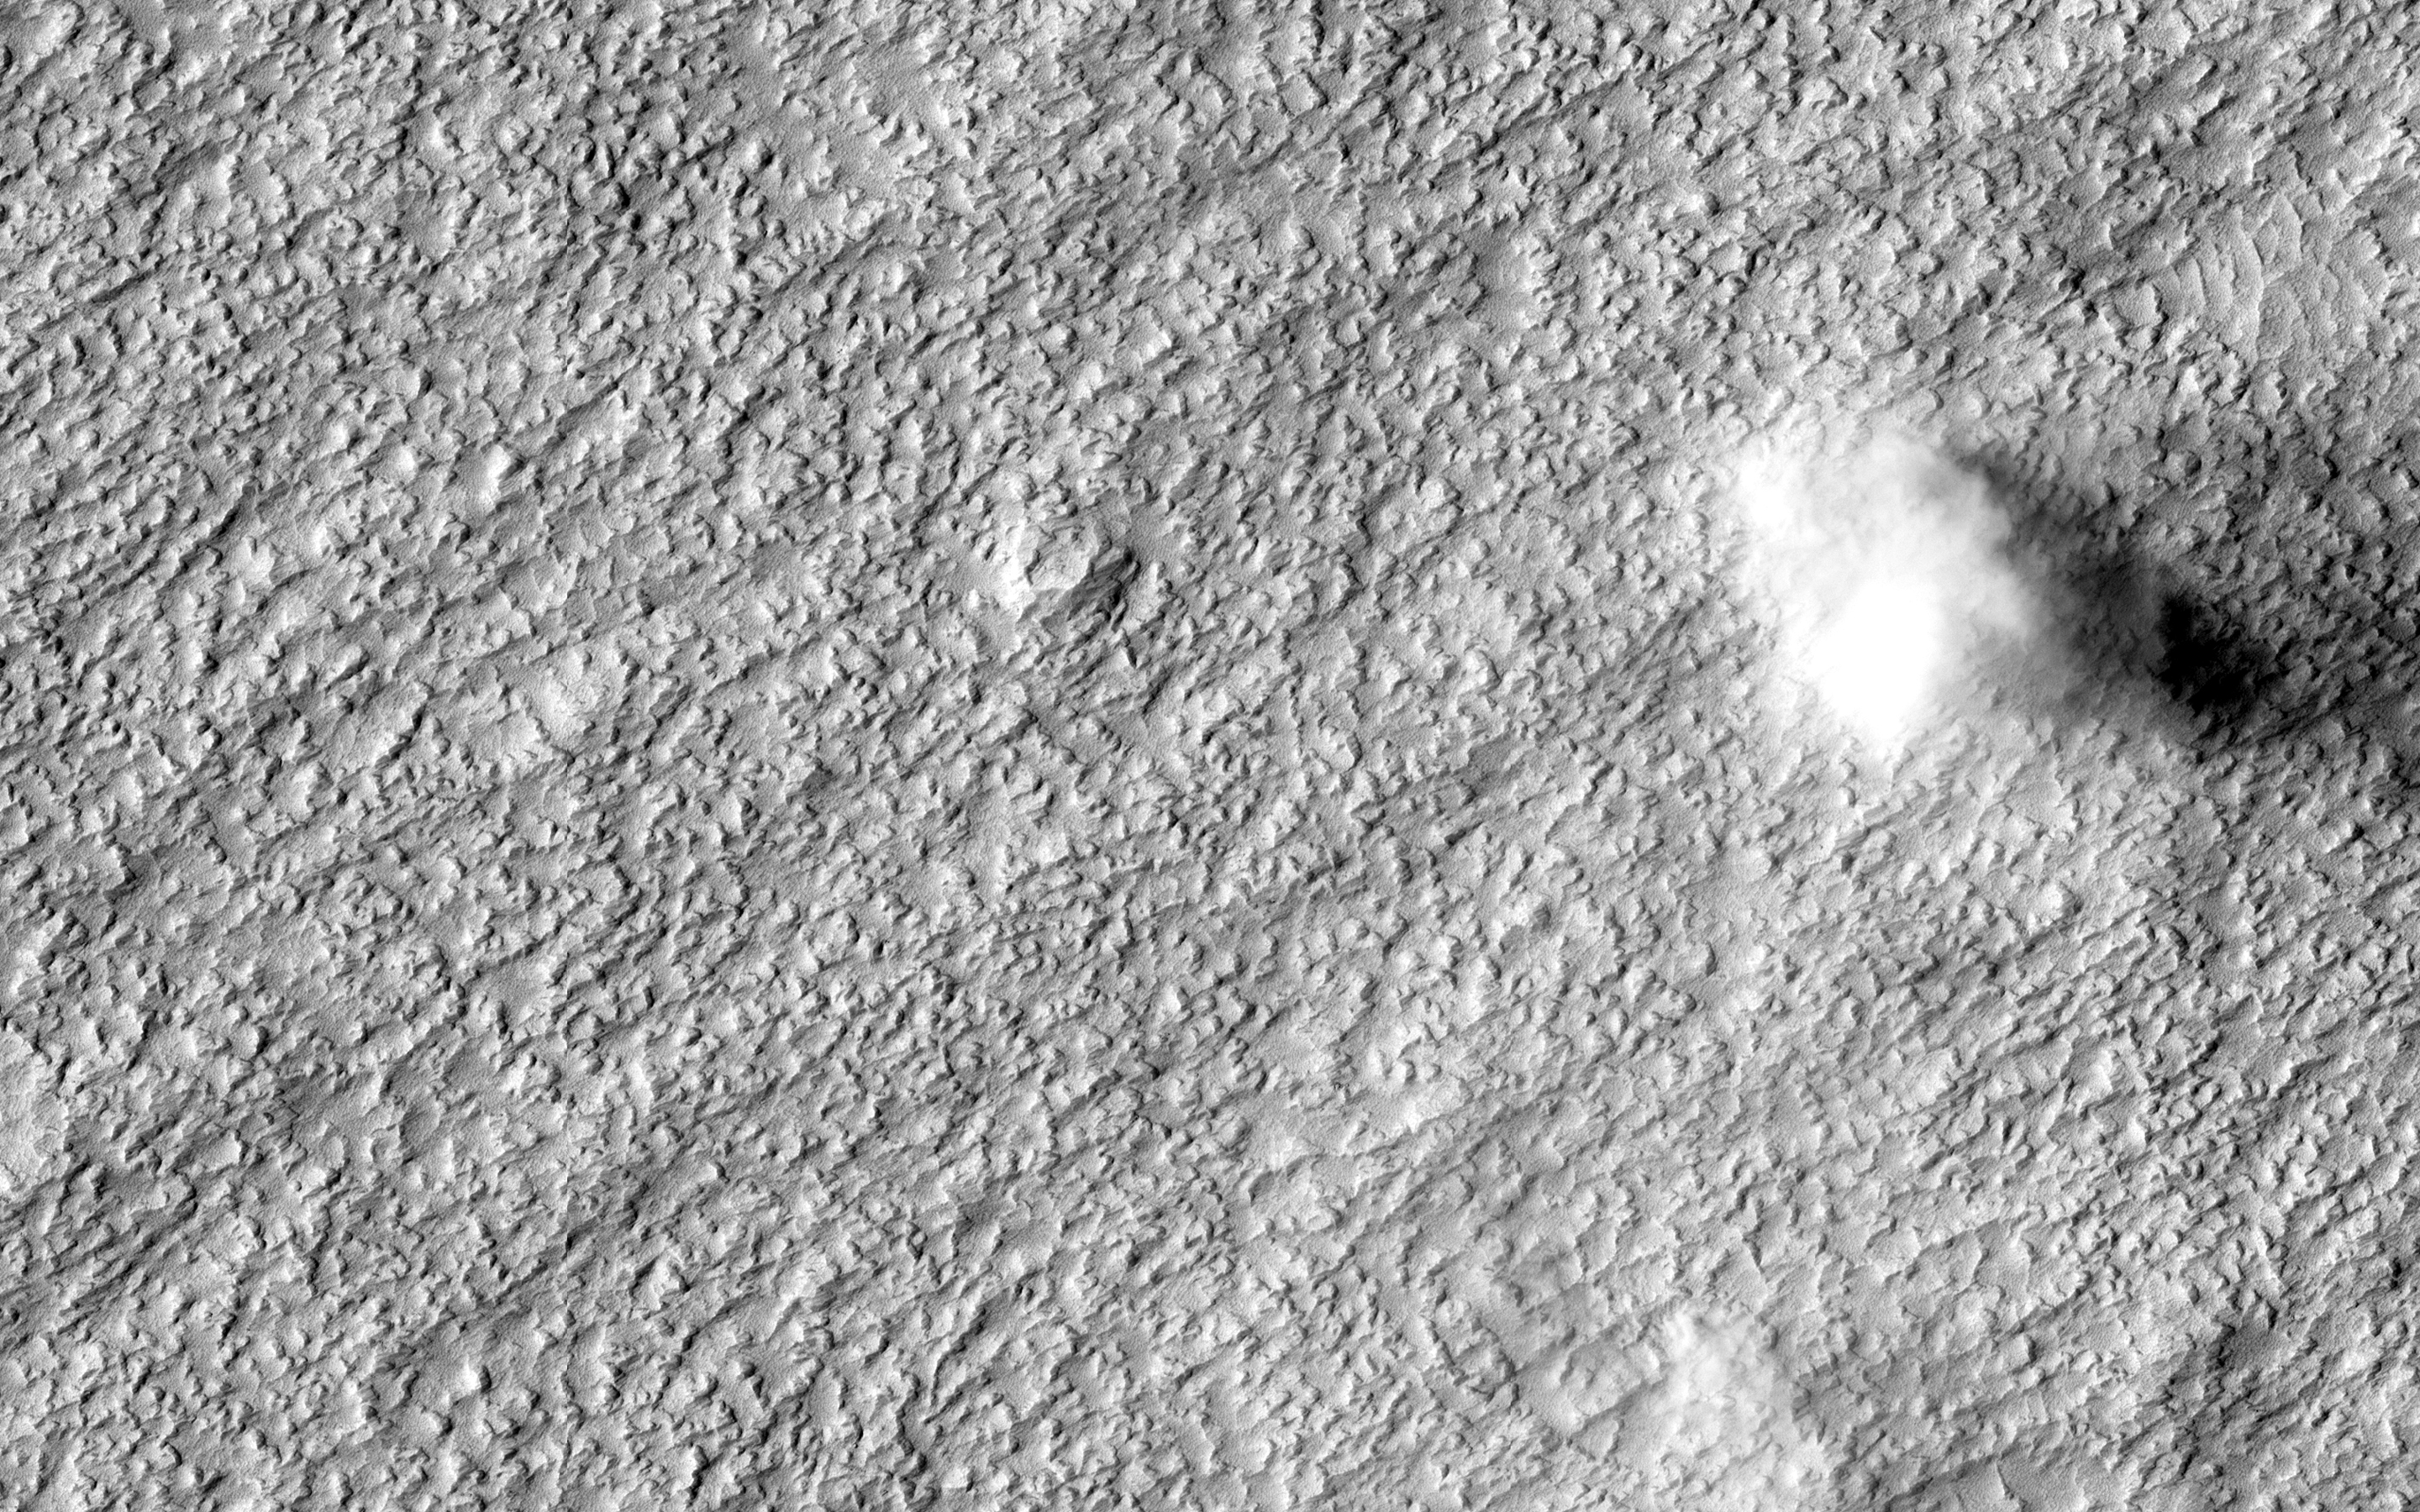

Waiting for Dust Devils

HiRISE has captured some stunning images of dust devils in action, but the overall sample remains fairly limited. Both Mars Orbiter Camera and HiRISE images in this general region have a fairly high rate of capturing dust devils (sometimes several in one image), so acquiring images here in the right season has a good chance to help us obtain better measurements of these features.

This image has been fairly successful, showing one well-defined, large dust devil in the north and two less well formed ones in the center. Dust devils are identified in images both by their cloudy form and the shadow their cloud casts on the surface, from which the height of the dust devil can be determined.

Dust devils on Mars form the same way they do in deserts on Earth: strong heating of the surface by the sun, rising of heated, less-dense air that swirls upwards in a column, some wind to move it along a path over the ground, and entrainment, or picking up, of surface particles such as dust.

Preliminary results have shown that the along-ground movement and the circulating winds of a dust devil can be estimated using the HiRISE color frames if the dust devils happen to be imaged in the HiRISE color swath (down the center of the image).

HiRISE is one of six instruments on NASA’s Mars Reconnaissance Orbiter. The University of Arizona, Tucson, operates HiRISE, which was built by Ball Aerospace & Technologies Corp., Boulder, Colorado. NASA’s Jet Propulsion Laboratory, a division of the California Institute of Technology in Pasadena, manages the Mars Reconnaissance Orbiter Project for NASA’s Science Mission Directorate, Washington.

Credit: NASA/JPL-Caltech/Univ. of Arizona